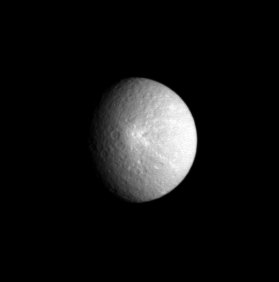

Rhea’s Bright Splat

Saturn’s moon Rhea displays one of its more prominent features here: a bright, rayed crater which was seen at much higher resolution in an image taken two weeks earlier. Rhea is 1,528 kilometers (949 miles) across.

North on Rhea is up and rotated about 65 degrees to the left. This view shows principally the anti-Saturn hemisphere on Rhea.

The image was taken in visible light with the Cassini spacecraft narrow-angle camera on April 27, 2005, at a distance of approximately 2 million kilometers (1.3 million miles) from Rhea and at a Sun-Rhea-spacecraft, or phase, angle of 42 degrees. The image scale is 12 kilometers (7 miles) per pixel.

The Cassini-Huygens mission is a cooperative project of NASA, the European Space Agency and the Italian Space Agency. The Jet Propulsion Laboratory, a division of the California Institute of Technology in Pasadena, manages the mission for NASA’s Science Mission Directorate, Washington, D.C. The Cassini orbiter and its two onboard cameras were designed, developed and assembled at JPL. The imaging team is based at the Space Science Institute, Boulder, Colo.

Credit: NASA/JPL/Space Science Institute